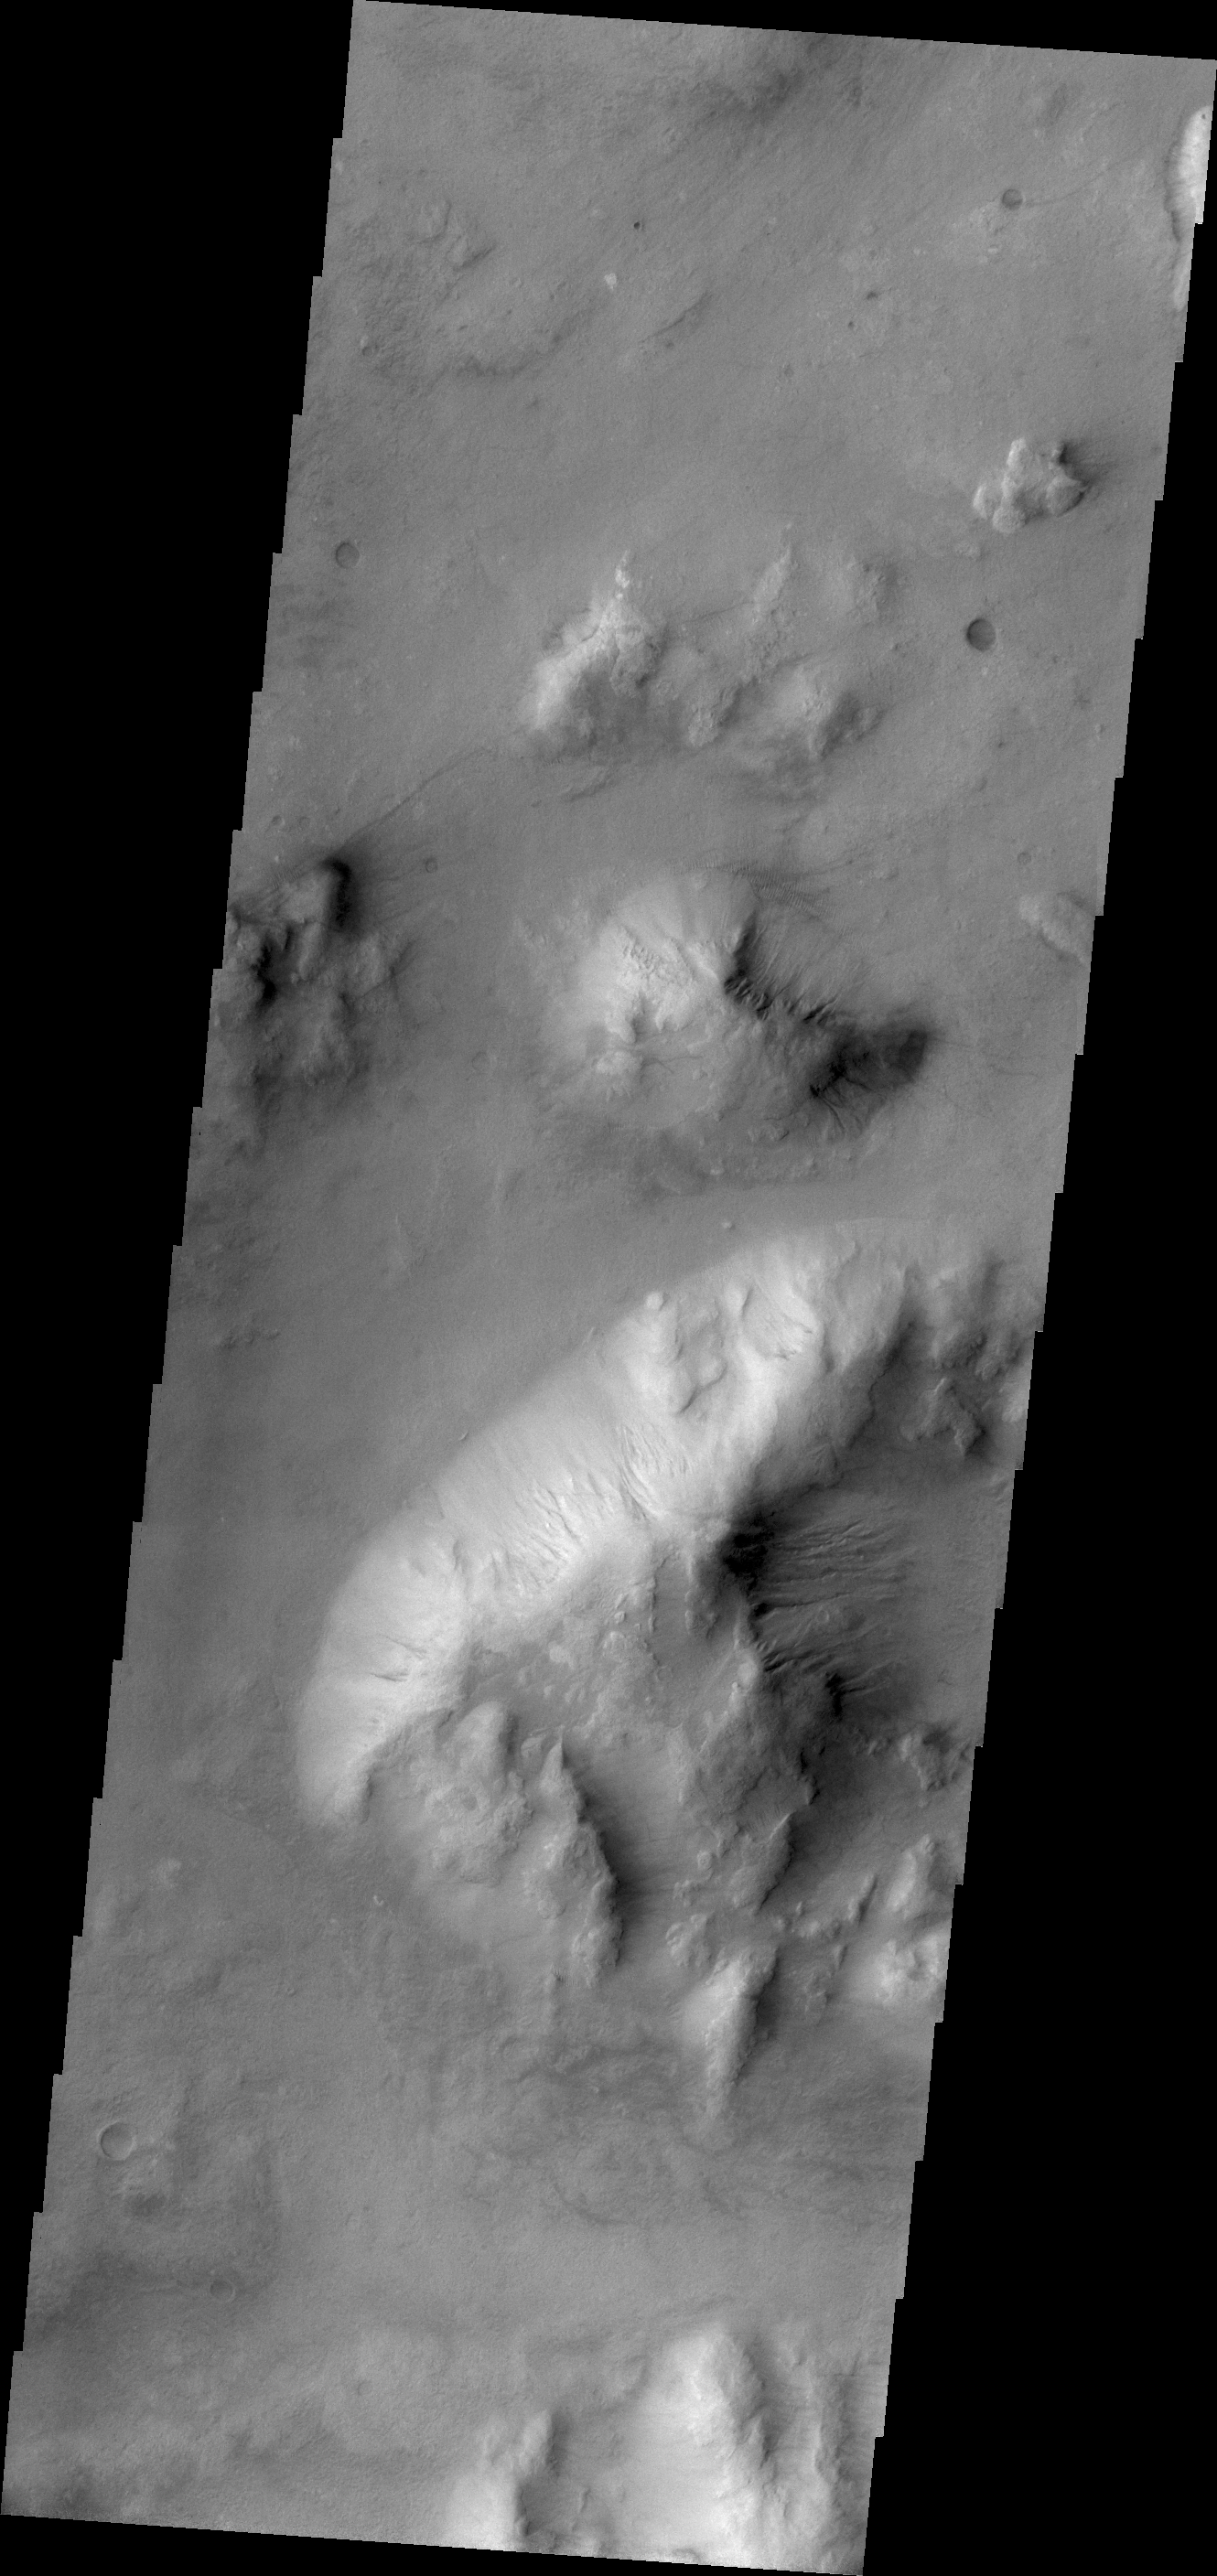

Gullies

While craters are most often the site of gully formation on Mars, other topography supports gully formation. Mega-gullies are found on the southwestern parts of Vallis Marineris, and here, on hills east of Argyre Planitia.

Credit: NASA/JPL/ASU